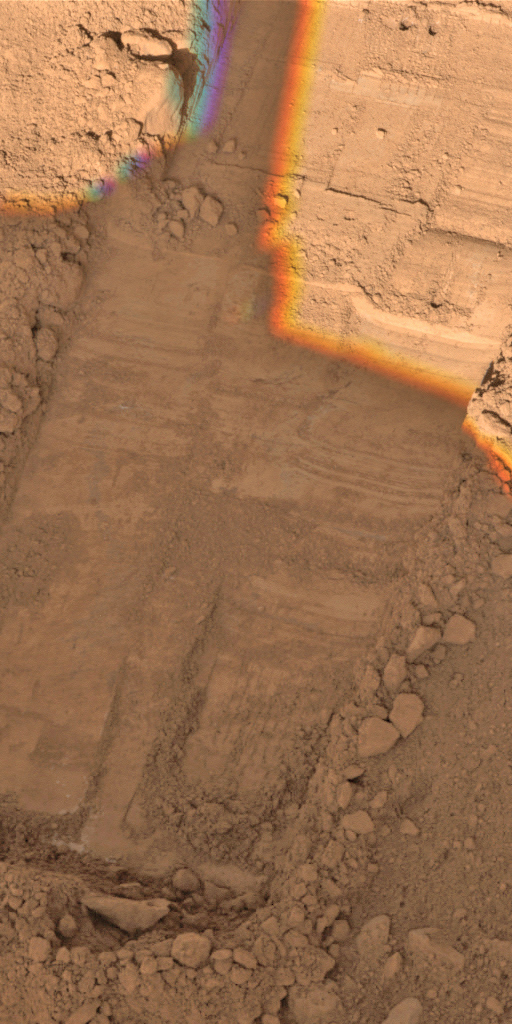

Rasping in ‘Snow White’

This image, taken by NASA’s Phoenix Mars Lander’s Surface Stereo Imager on Sol 50, or the 50th day of the mission, July 15, 2008, shows two holes at the top created by the lander’s Robotic Arm’s motorized rasp tool. The holes are about 1 centimeter (0.4 inch) apart.

The Phoenix Mission is led by the University of Arizona, Tucson, on behalf of NASA. Project management of the mission is led by NASA’s Jet Propulsion Laboratory, Pasadena, Calif. Spacecraft development is by Lockheed Martin Space Systems, Denver.

Photojournal Note: As planned, the Phoenix lander, which landed May 25, 2008 23:53 UTC, ended communications in November 2008, about six months after landing, when its solar panels ceased operating in the dark Martian winter.

Credit: NASA/JPL-Caltech/University of Arizona/Texas A&M University